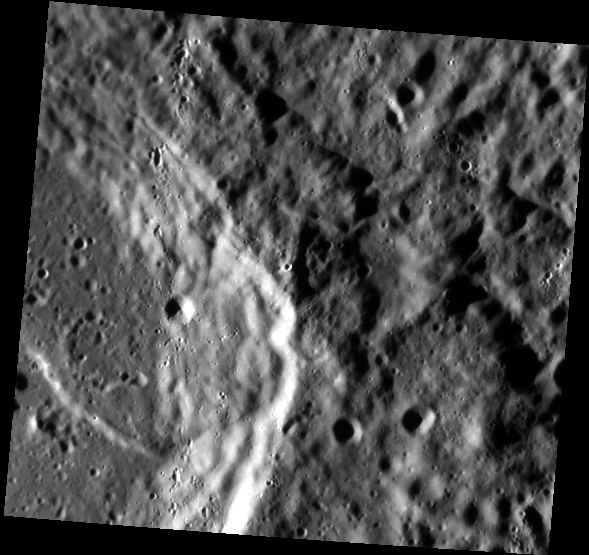

Creamed by Clots

The eastern wall of a partially degraded impact crater dominates this image. The Sun is shining from the left (west) and brightly illuminates the steep parts of the wall. Many small craters have formed roughly in a line from the top to the bottom of the scene, about 1/3 of the image width from the left edge. The small craters occur in groups and some of them have an elongated (rather than circular) shape. These characteristics suggest that the small craters are the result of secondary impacts, that is, formed by a rain of ejecta thrown out of a primary impact. The ejecta has struck the surface here in the form of clots and individual chunks of material. Such linear streams of ejecta are responsible for the bright rays visible around fresh impact craters. In fact, this particular ray probably originated at Kuiper crater, which is about 360 km to the north.

This image was acquired as part of MDIS’s high-resolution surface morphology base map. The surface morphology base map covers more than 99% of Mercury’s surface with an average resolution of 200 meters/pixel. Images acquired for the surface morphology base map typically are obtained at off-vertical Sun angles (i.e., high incidence angles) and have visible shadows so as to reveal clearly the topographic form of geologic features.

Date acquired: October 27, 2011
Image Mission Elapsed Time (MET): 228199532
Image ID: 937592
Instrument: Narrow Angle Camera (NAC) of the Mercury Dual Imaging System (MDIS)
Center Latitude: -19.39°
Center Longitude: 330.4° E
Resolution: 116 meters/pixel
Scale: The image is about 62 km (38 mi.) wide.
Incidence Angle: 78.4°
Emission Angle: 20.3°
Phase Angle: 98.7°

The MESSENGER spacecraft is the first ever to orbit the planet Mercury, and the spacecraft’s seven scientific instruments and radio science investigation are unraveling the history and evolution of the Solar System’s innermost planet. Visit the Why Mercury? section of this website to learn more about the key science questions that the MESSENGER mission is addressing. During the one-year primary mission, MDIS acquired 88,746 images and extensive other data sets. MESSENGER is now in a year-long extended mission, during which plans call for the acquisition of more than 80,000 additional images to support MESSENGER’s science goals.

These images are from MESSENGER, a NASA Discovery mission to conduct the first orbital study of the innermost planet, Mercury. For information regarding the use of images, see the MESSENGER image use policy.

Credit: NASA/Johns Hopkins University Applied Physics Laboratory/Carnegie Institution of Washington